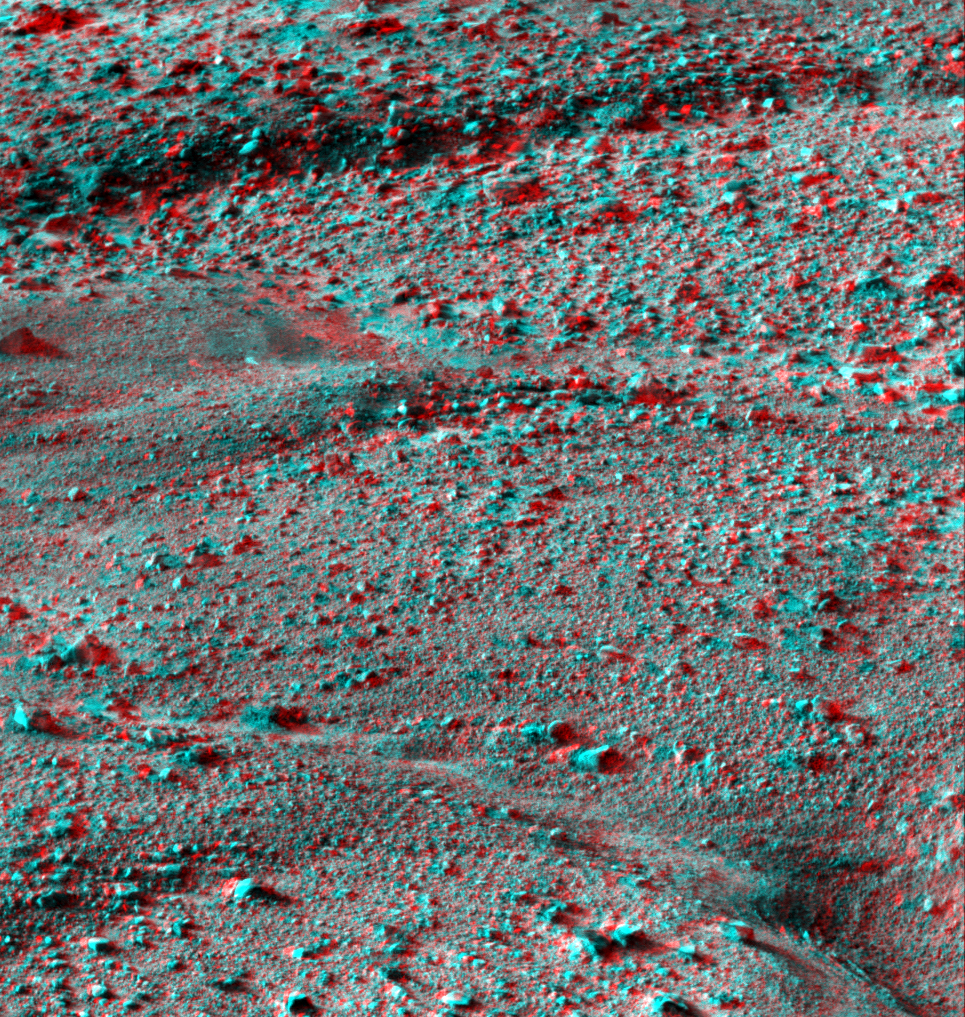

Martian Surface as Seen by Phoenix

This anaglyph, acquired by NASA’s Phoenix Lander’s Surface Stereo Imager on Sol 14, the 14th Martian day of the mission (June 8, 2008), shows a stereoscopic 3D view of the Martian surface near the lander.

The Phoenix Mission is led by the University of Arizona, Tucson, on behalf of NASA. Project management of the mission is by NASA’s Jet Propulsion Laboratory, Pasadena, Calif. Spacecraft development is by Lockheed Martin Space Systems, Denver.

Photojournal Note: As planned, the Phoenix lander, which landed May 25, 2008 23:53 UTC, ended communications in November 2008, about six months after landing, when its solar panels ceased operating in the dark Martian winter.

Credit: NASA/JPL-Caltech/University of Arizona/Texas A&M University